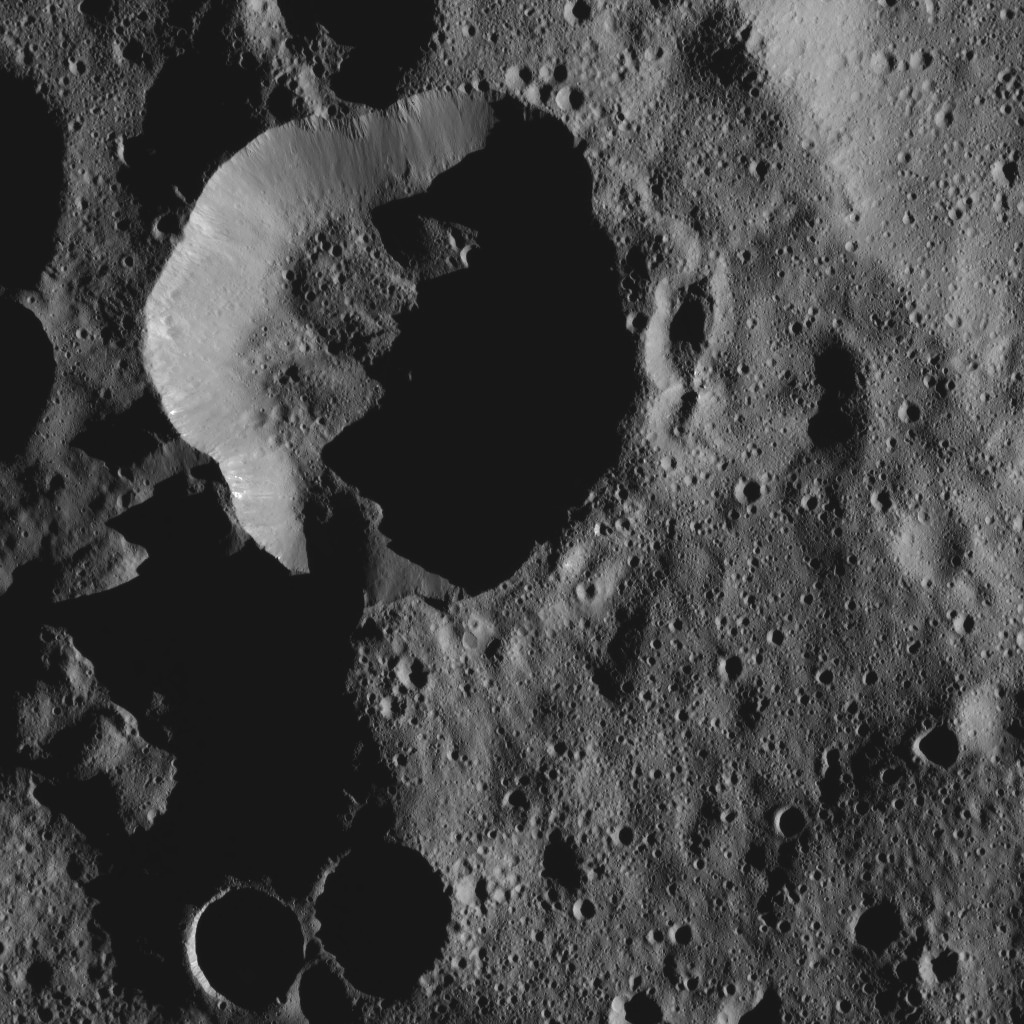

Dawn LAMO Image 68

Shadows cast a dark mood on this scene from Ceres, near the dwarf planet’s north pole.

The view is centered at approximately 78 degrees north latitude, 5 degrees east longitude.

Dawn acquired this image on Feb. 12, 2016, from its low-altitude mapping orbit, at a distance of about 240 miles (385 kilometers) from the surface. The image resolution is 120 feet (35 meters) per pixel.

Dawn’s mission is managed by JPL for NASA’s Science Mission Directorate in Washington. Dawn is a project of the directorate’s Discovery Program, managed by NASA’s Marshall Space Flight Center in Huntsville, Alabama. UCLA is responsible for overall Dawn mission science. Orbital ATK, Inc., in Dulles, Virginia, designed and built the spacecraft. The German Aerospace Center, the Max Planck Institute for Solar System Research, the Italian Space Agency and the Italian National Astrophysical Institute are international partners on the mission team.

Credit: NASA/JPL-Caltech/UCLA/MPS/DLR/IDA